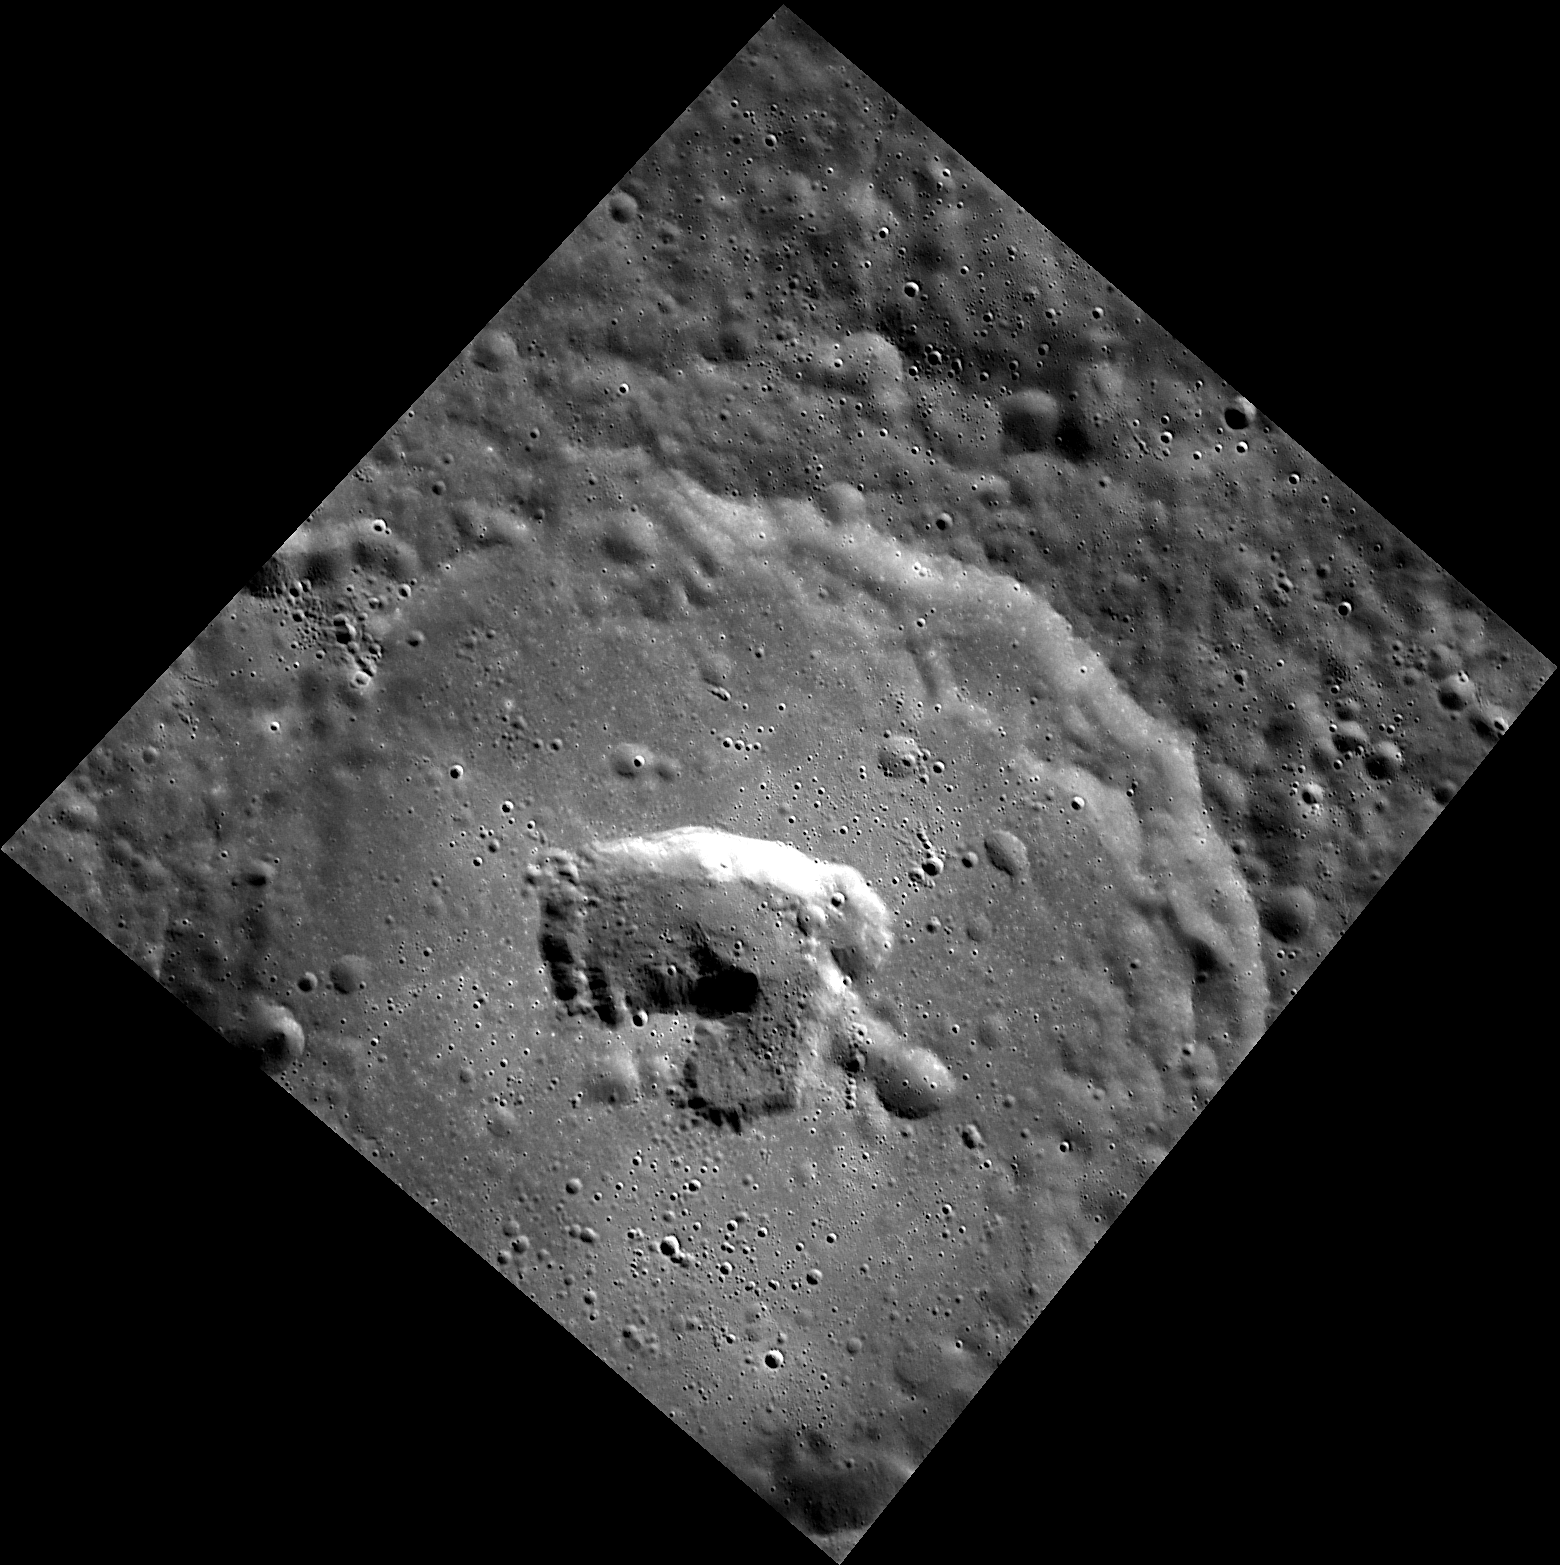

Close-up Shot of To Ngoc Van

Prominent near the center of the degraded crater To Ngoc Van is an irregularly shaped pit. Examples of pit-floor craters have been identified across Mercury’s surface and are likely formed by past volcanic activity. To Ngoc Van was named in 2009 in honor of the 20th century Vietnamese painter.

The MESSENGER spacecraft is the first ever to orbit the planet Mercury, and the spacecraft’s seven scientific instruments and radio science investigation are unraveling the history and evolution of the Solar System’s innermost planet. Visit the Why Mercury? section of this website to learn more about the key science questions that the MESSENGER mission is addressing. During the one-year primary mission, MDIS is scheduled to acquire more than 75,000 images in support of MESSENGER’s science goals.

Date acquired: November 08, 2011
Image Mission Elapsed Time (MET): 229277972
Image ID: 988708
Instrument: Wide Angle Camera (WAC) of the Mercury Dual Imaging System (MDIS)
WAC filter: 7 (748 nanometers)
Center Latitude: 52.89°
Center Longitude: 248.6° E
Resolution: 68 meters/pixel
Scale: The irregularly shaped pit is roughly 20 kilometers (12 miles) across
Incidence Angle: 60.3°
Emission Angle: 23.0°
Phase Angle: 83.4°

These images are from MESSENGER, a NASA Discovery mission to conduct the first orbital study of the innermost planet, Mercury. For information regarding the use of images, see the MESSENGER image use policy.

Credit: NASA/Johns Hopkins University Applied Physics Laboratory/Carnegie Institution of Washington